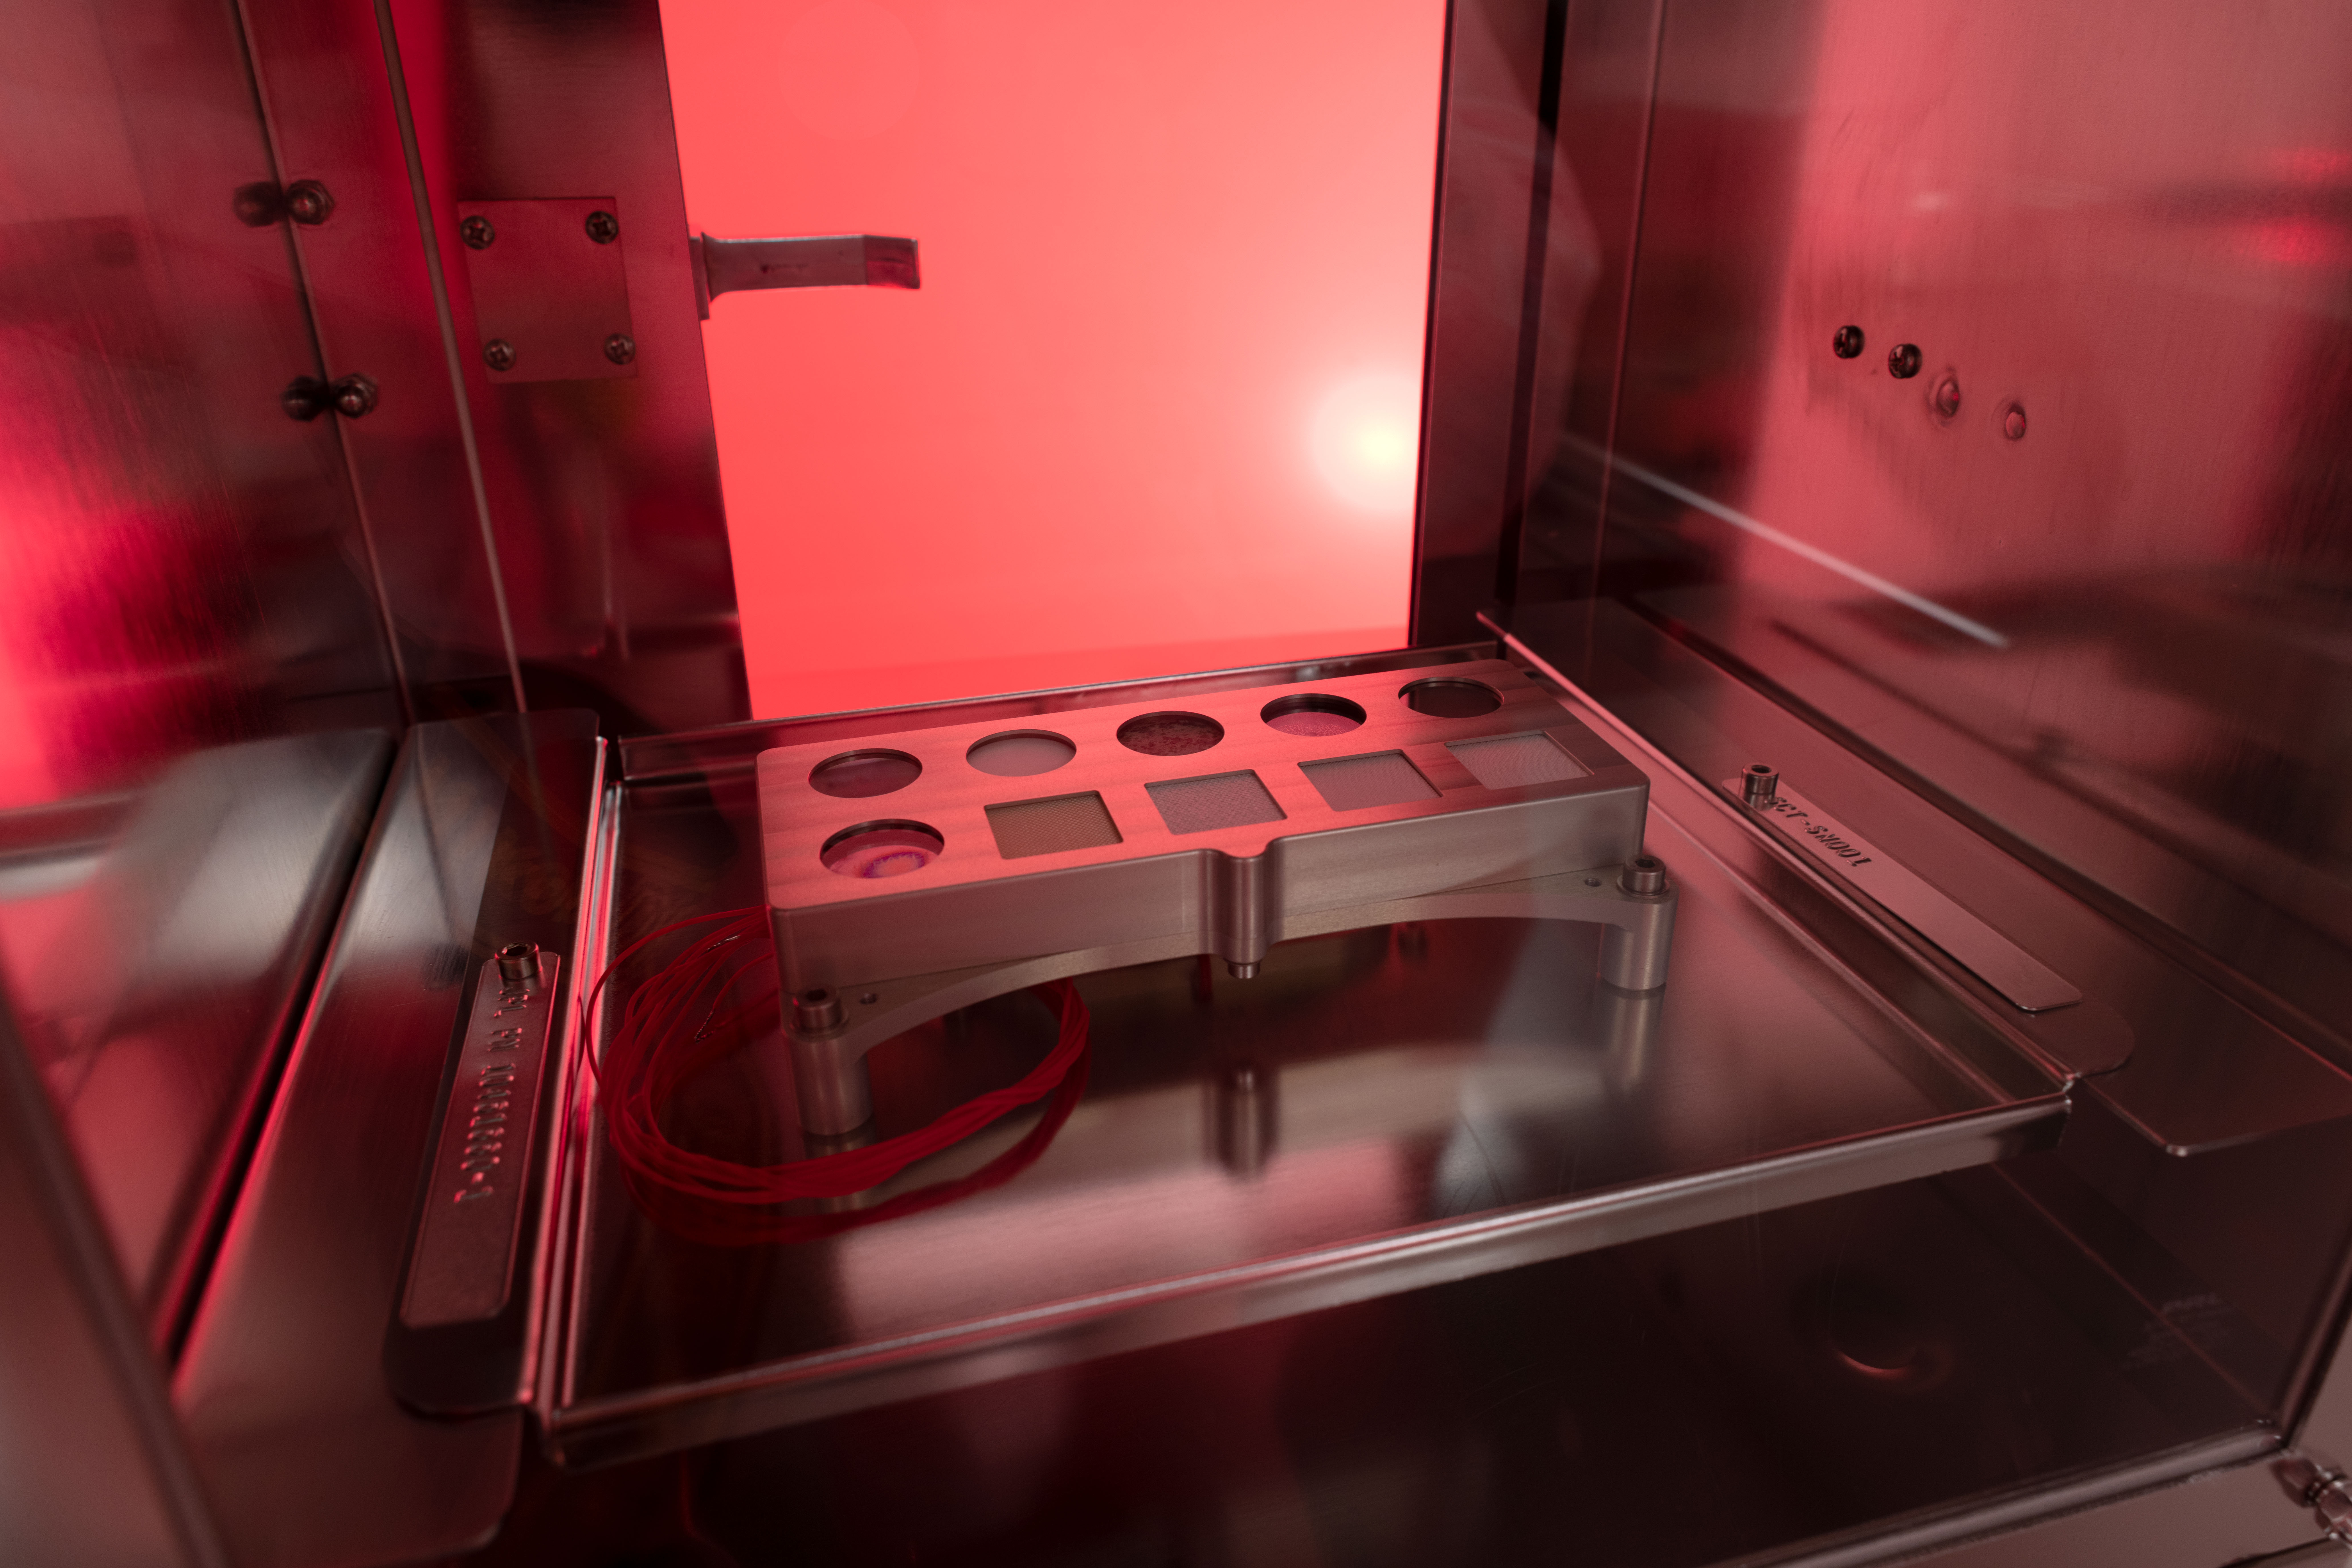

SHERLOC Cal Target

By providing a set of base measurements that were taken on Earth, this calibration target will help fine-tune the settings on the Scanning Habitable Environments with Raman & Luminescence for Organics and Chemicals (SHERLOC) instrument carried aboard NASA’s Perseverance Mars rover. There are 10 kinds of materials on SHERLOC’s calibration target, including a fragment of a Martian meteorite and five of the first spacesuit materials sent to Mars. They’ll be observed to see how they hold up in the intense radiation on the Martian surface.

Credit: NASA/JSC